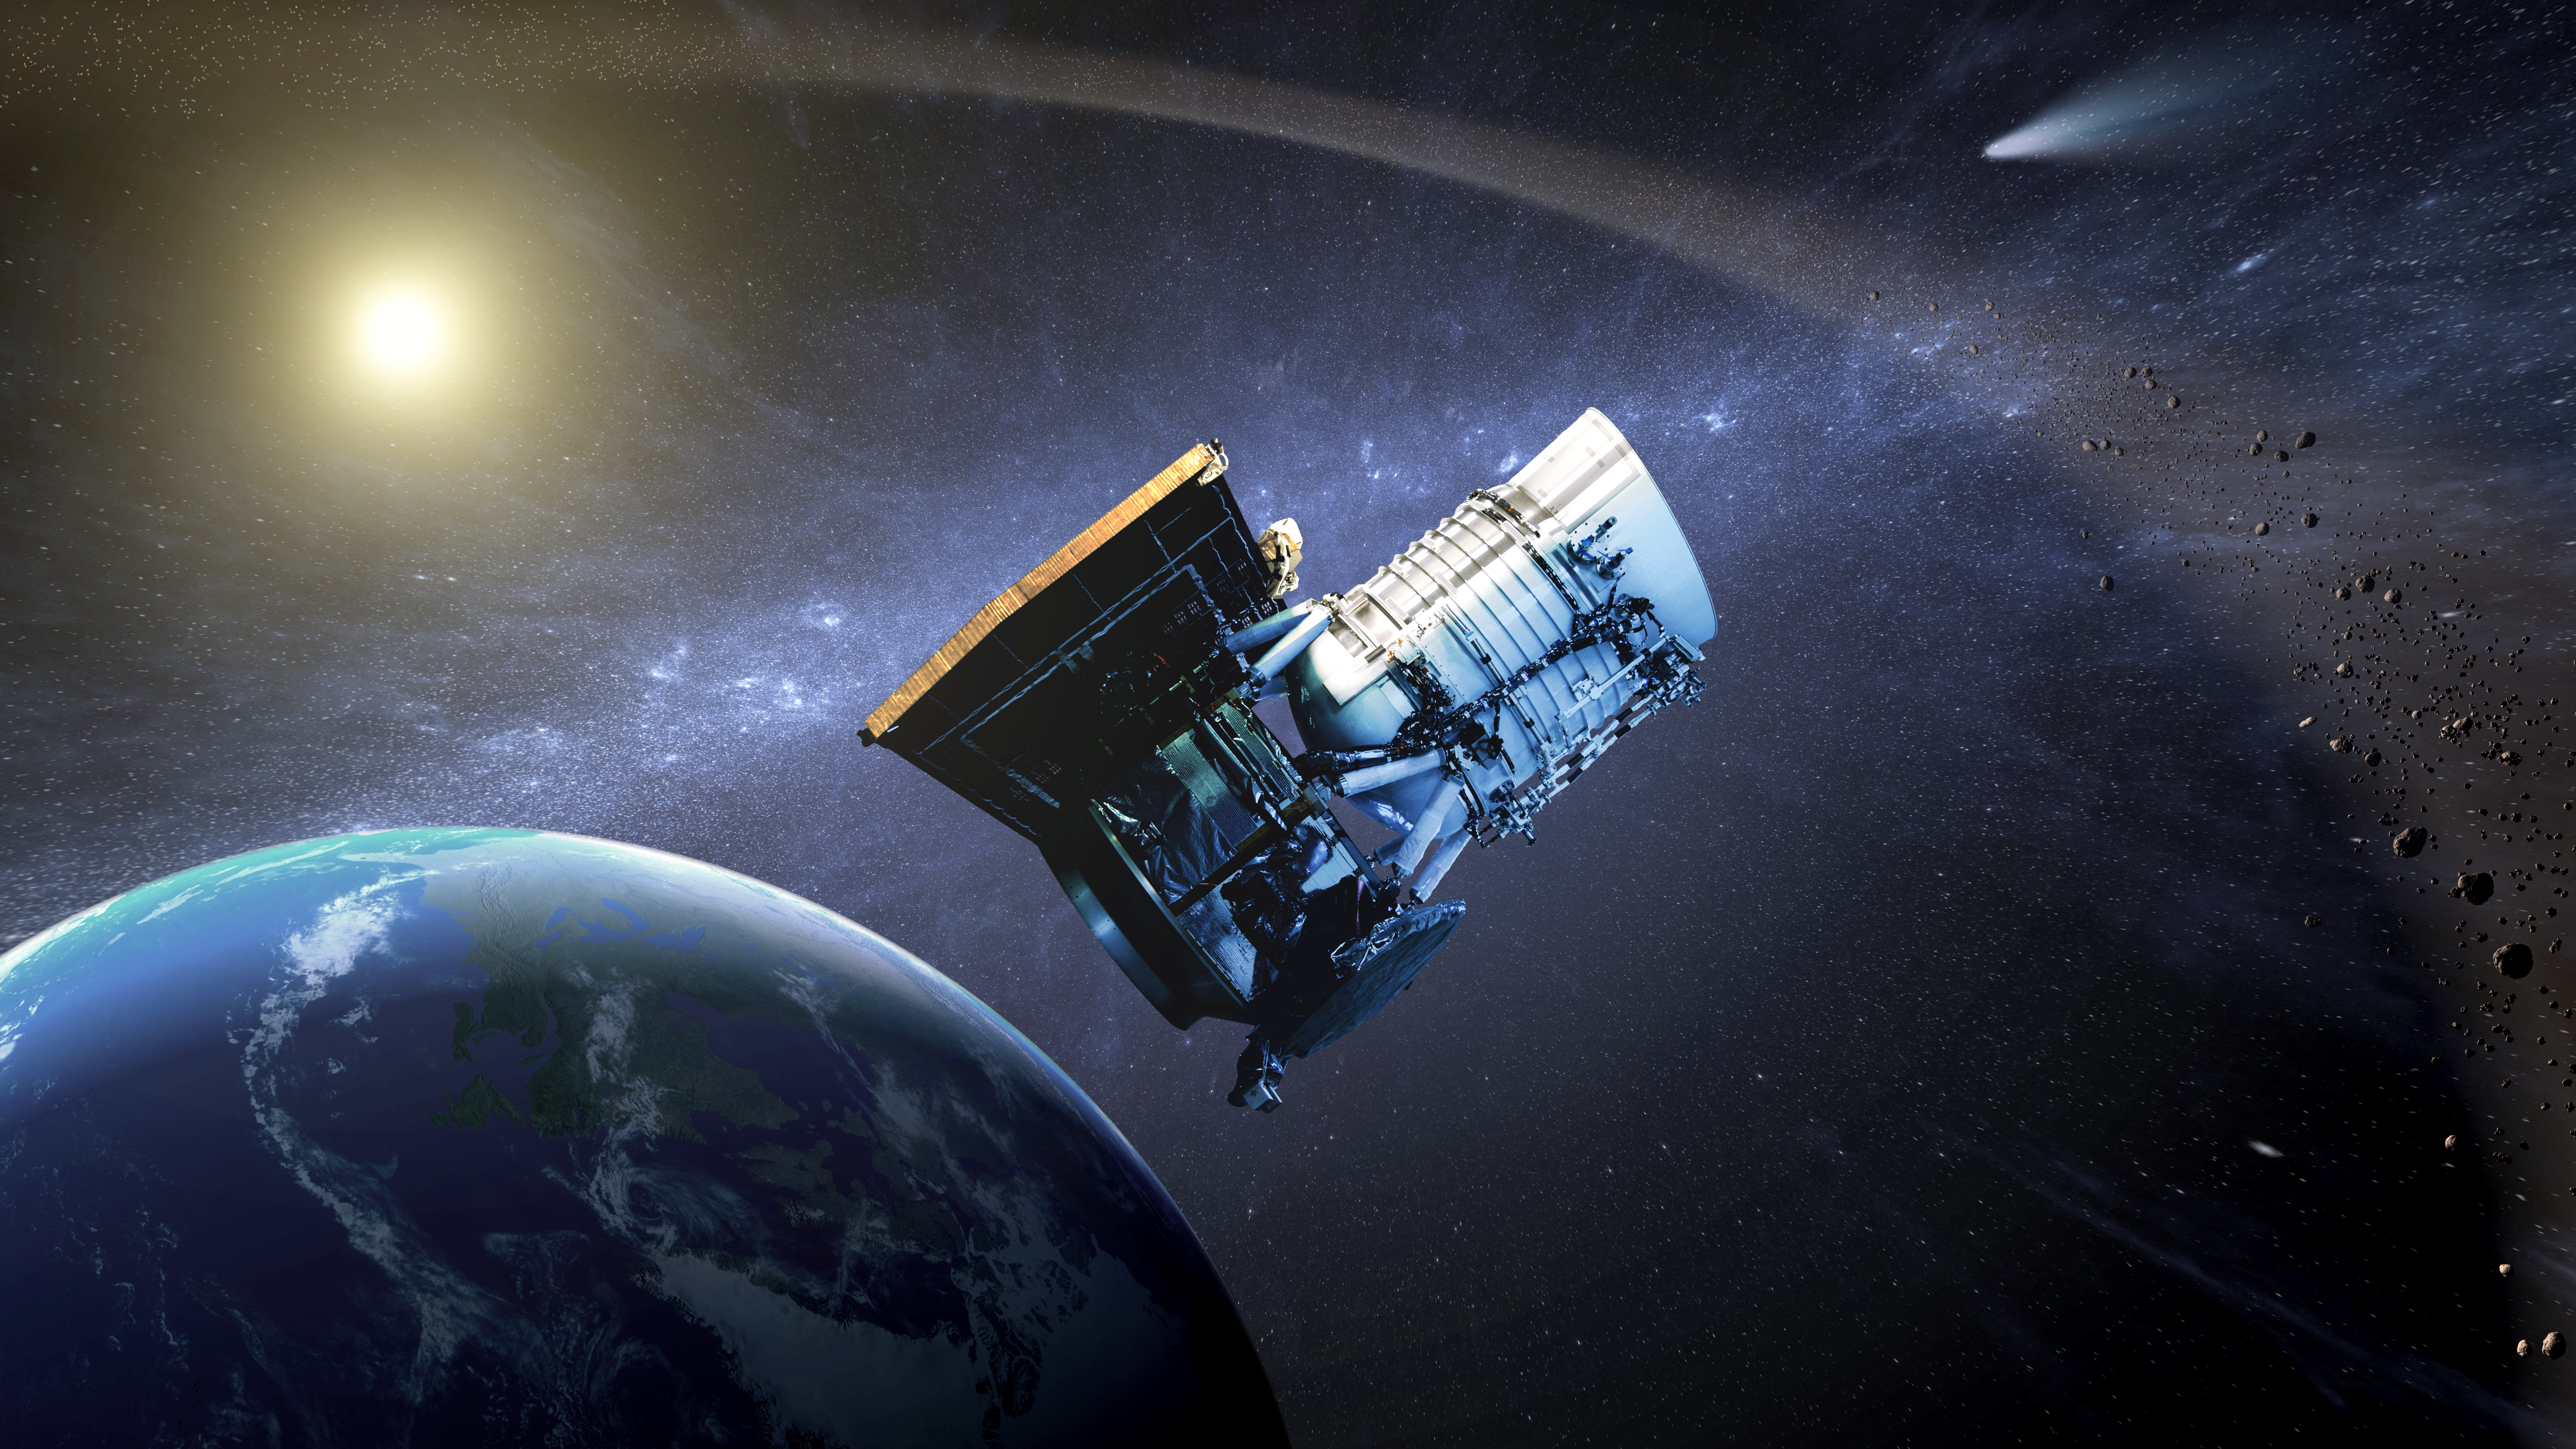

NEOWISE: Back to Hunt More Asteroids (Artist Concept)

This artist’s concept shows the Wide-field Infrared Survey Explorer, or WISE spacecraft, in its orbit around Earth. In September of 2013, engineers will attempt to bring the mission out of hibernation to hunt for more asteroids and comets in a project called NEOWISE.

From 2010 to 2011, the WISE mission scanned the sky twice in infrared light not just for asteroids and comets but also stars, galaxies and other objects. Back then, the asteroid-hunting portion of the mission was named NEOWISE, which combines the acronyms for near-Earth objects (NEOs) and WISE. NEOs are those asteroids with orbits that come relatively close to Earth. Now, in its second “lease on life,” the mission will be dedicated to asteroid and comet surveying.

JPL manages the Wide-field Infrared Survey Explorer for NASA’s Science Mission Directorate, Washington. The principal investigator, Edward Wright, is at UCLA. The mission was competitively selected under NASA’s Explorers Program managed by the Goddard Space Flight Center, Greenbelt, Md. The science instrument was built by the Space Dynamics Laboratory, Logan, Utah, and the spacecraft was built by Ball Aerospace & Technologies Corp., Boulder, Colo. Science operations and data processing take place at the Infrared Processing and Analysis Center at the California Institute of Technology in Pasadena. Caltech manages JPL for NASA.

Credit: NASA/JPL-Caltech